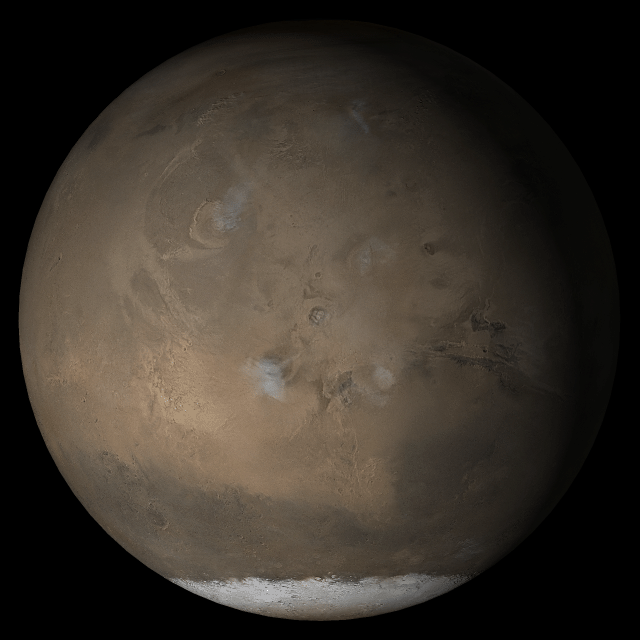

Mars at Ls 193°: Tharsis

5 April 2005
This picture is a composite of Mars Global Surveyor (MGS) Mars Orbiter Camera (MOC) daily global images acquired at Ls 193° during a previous Mars year. This month, Mars looks similar, as Ls 193° occurs in mid-April 2005. The picture shows the Tharsis face of Mars. Over the course of the month, additional faces of Mars as it appears at this time of year are being posted for MOC Picture of the Day. Ls, solar longitude, is a measure of the time of year on Mars. Mars travels 360° around the Sun in 1 Mars year. The year begins at Ls 0°, the start of northern spring and southern autumn.

Season: Northern Autumn/Southern Spring

Credit: NASA/JPL/Malin Space Science Systems